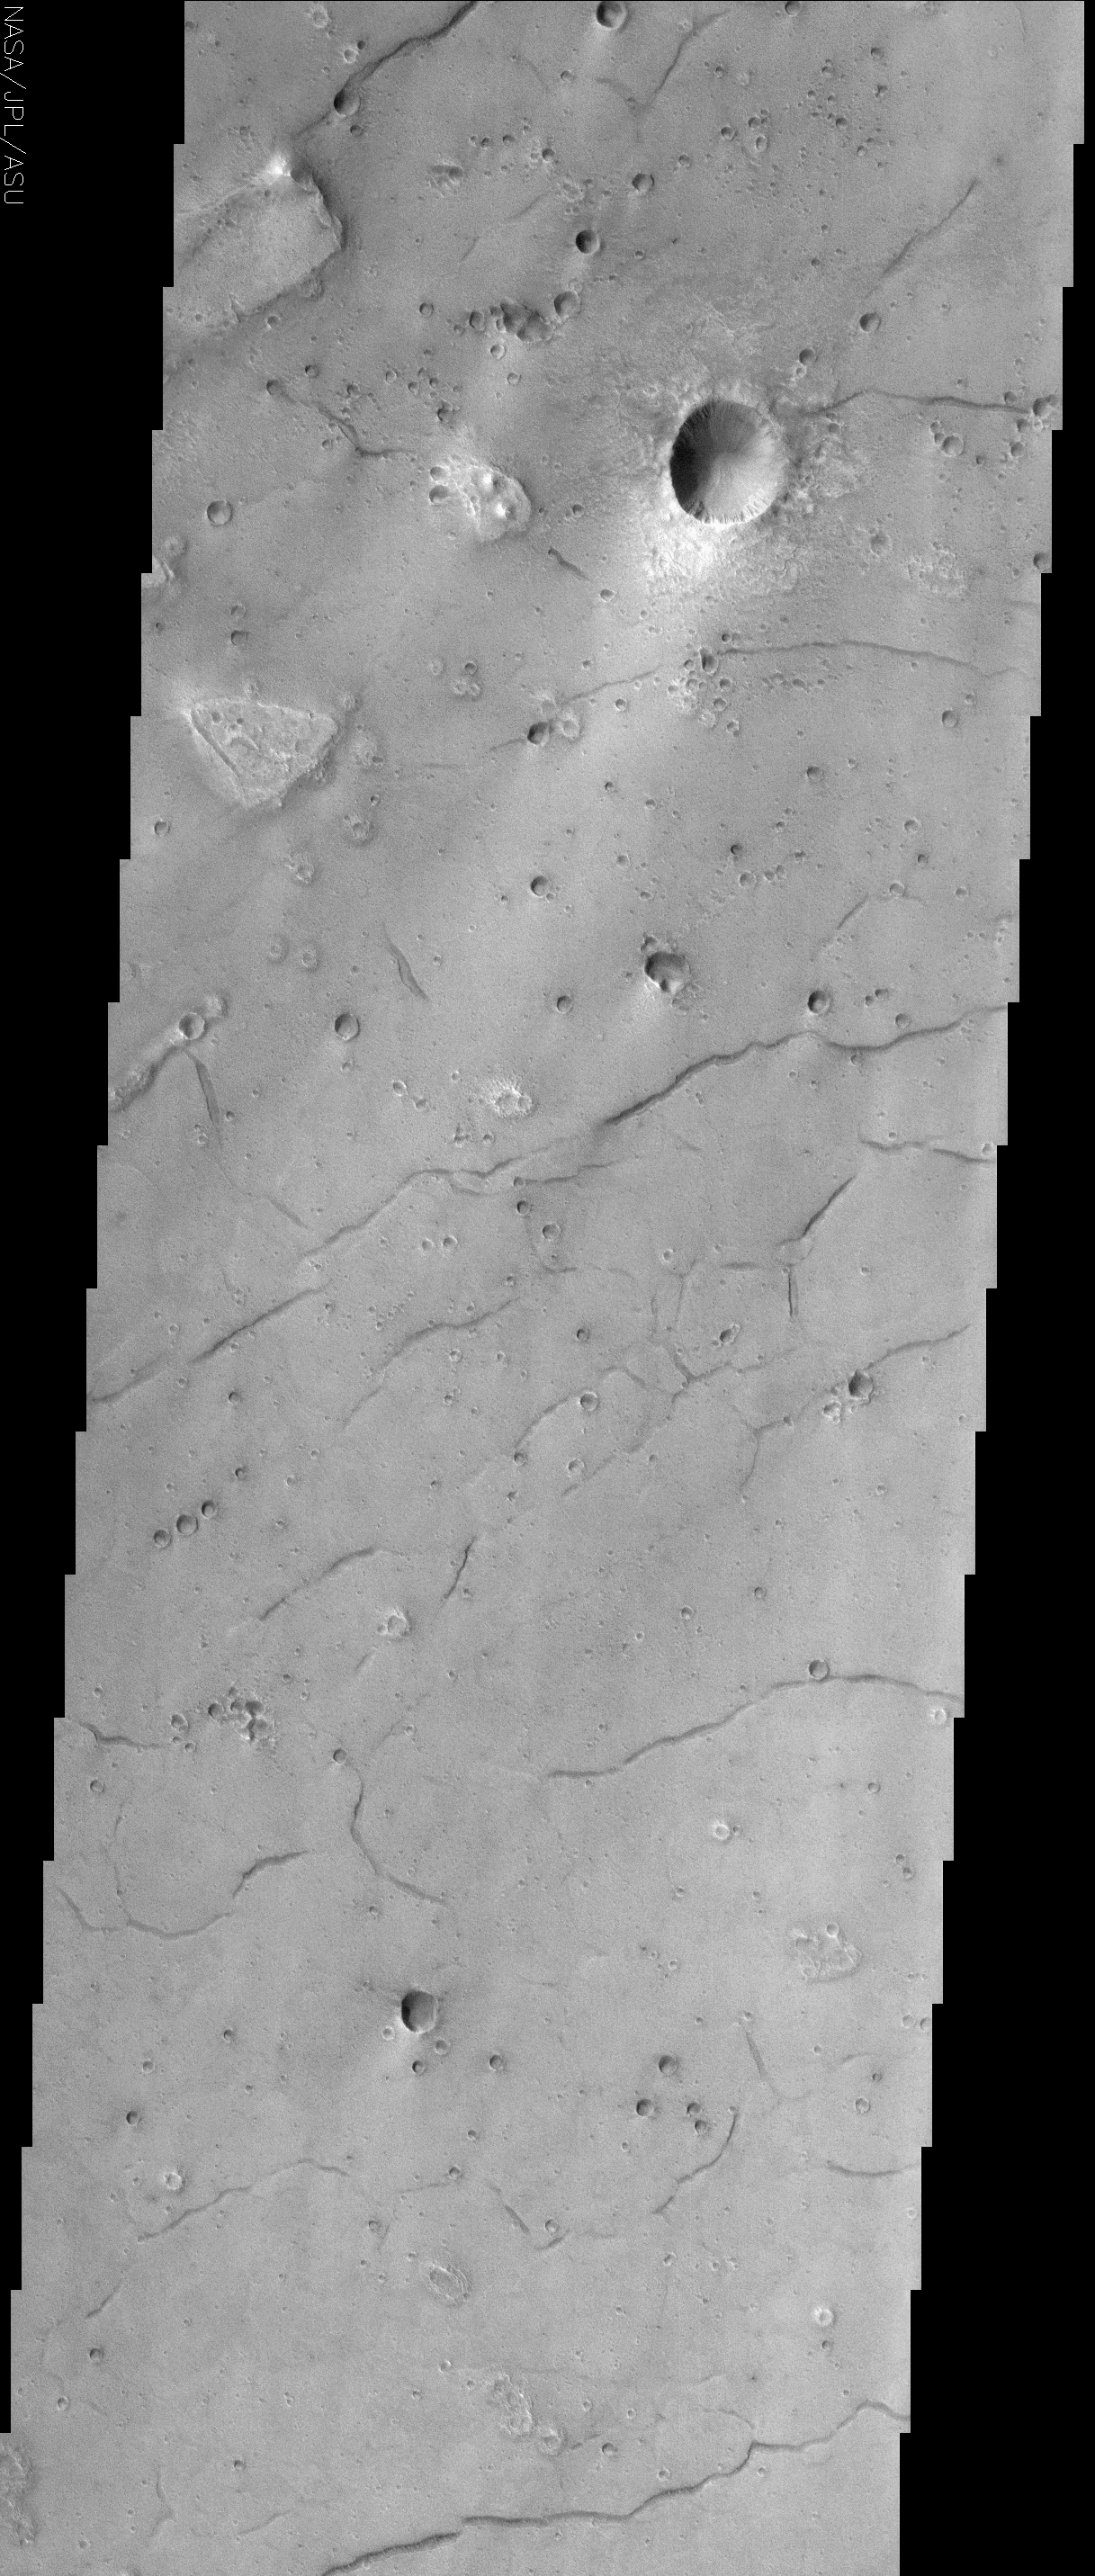

Acidalia Planitia

(Released 25 July 2002)
The lineations seen in this THEMIS visible image occur in Acidalia Planitia, and create what is referred to as “patterned ground” or “polygonal terrain.” The lineations are fissures, or cracks in the ground and are possibly evidence that there was once subsurface ice or water in the region. On Earth, similar features occur when ice or water is removed from the subsurface. The removal of material causes the ground to slump, and the surface expression of this slumping is the presence of these fissures, which tend to align themselves along common orientations, and in some cases, into polygonal shapes. There are other hypotheses, not all of which involve liquid or frozen water, regarding the formation of patterned ground. Desiccation of wet soils on Earth forms mud cracks, which are similar in appearance to the martian features, but occur on a much smaller scale. Alternatively, oriented cracks form when lava flows cool. The cracks formed by this process would be on about the same scale as those seen in this image.

The best example of polygonal terrain occurs about halfway down the image. The largest fractures, as in other places in the image, run from the lower left to the upper right of the image. In some cases, though, smaller fractures occur in other orientations, creating the polygonal terrain. Scientists have been aware of these features on the surface of Mars since the Viking era, but the THEMIS visible camera will allow scientists to map these features at higher resolution with more coverage over the high latitude regions where they are most common, perhaps giving further insight into the mechanism(s) of their formation.

Credit: NASA/JPL/Arizona State University